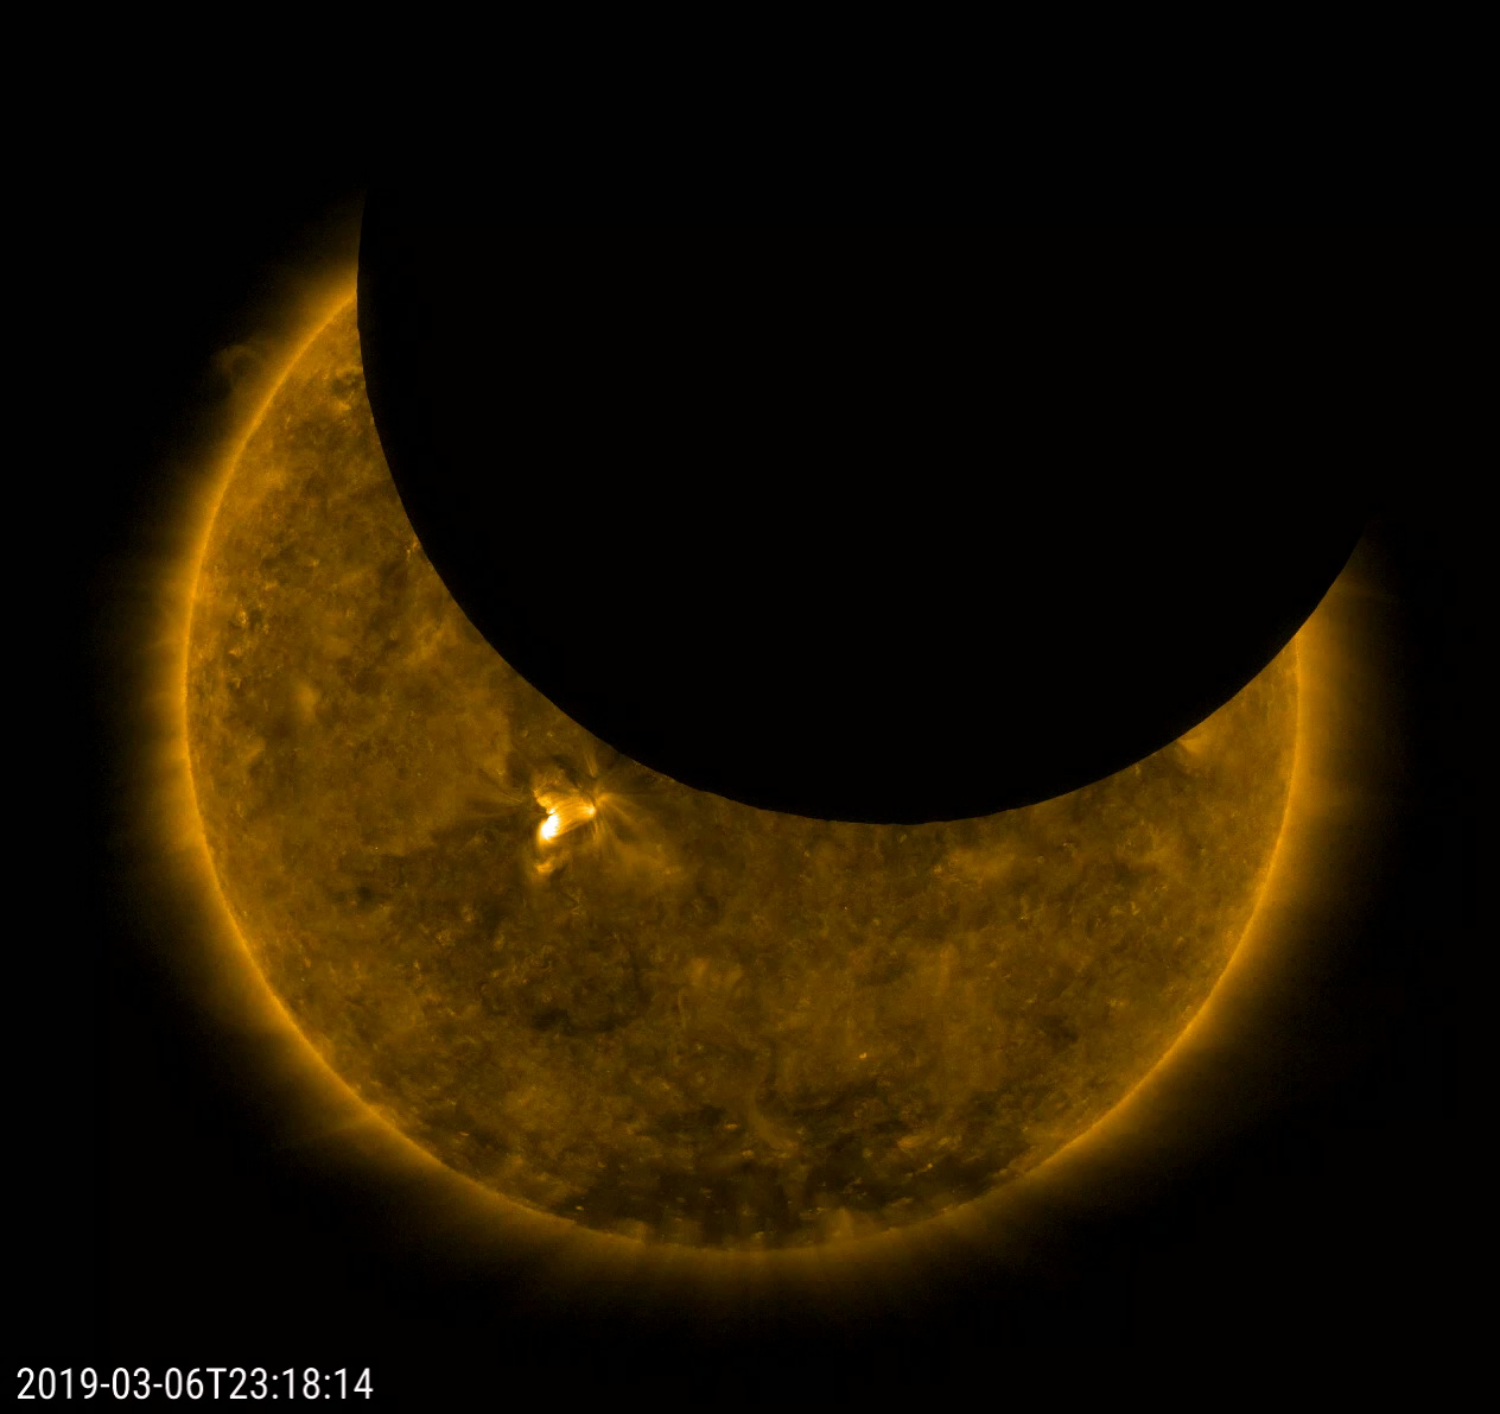

Criss-Crossing Lunar Transit

On Mar. 6, 2019, SDO observed a long lunar transit – with a twist. The shadow of the Moon in SDO’s images first touched the limb of the Sun at 2200 UTC (5pm EST) on Mar. 6, making its way across and finally left the solar disk at 0209 UTC on Mar. 7 (9:09 pm EST, Mar. 6). The moon’s apparent reversal is caused by SDO first overtaking the moon in its orbit, then the moon catching up as SDO swings around Earth’s dusk side. During the transit the Sun moves in the frame as the telescopes cool and flex in the lunar shadow. Note that the edge of the Moon is very sharp because it has no atmosphere.

Movies
PIA21905_Lunar_eclipse171cross_big.mp4
PIA21905_Lunar_eclipse171cross_sm.mp4

SDO is managed by NASA’s Goddard Space Flight Center, Greenbelt, Maryland, for NASA’s Science Mission Directorate, Washington. Its Atmosphere Imaging Assembly was built by the Lockheed Martin Solar Astrophysics Laboratory (LMSAL), Palo Alto, California.

Credit: NASA/GSFC/Solar Dynamics Observatory